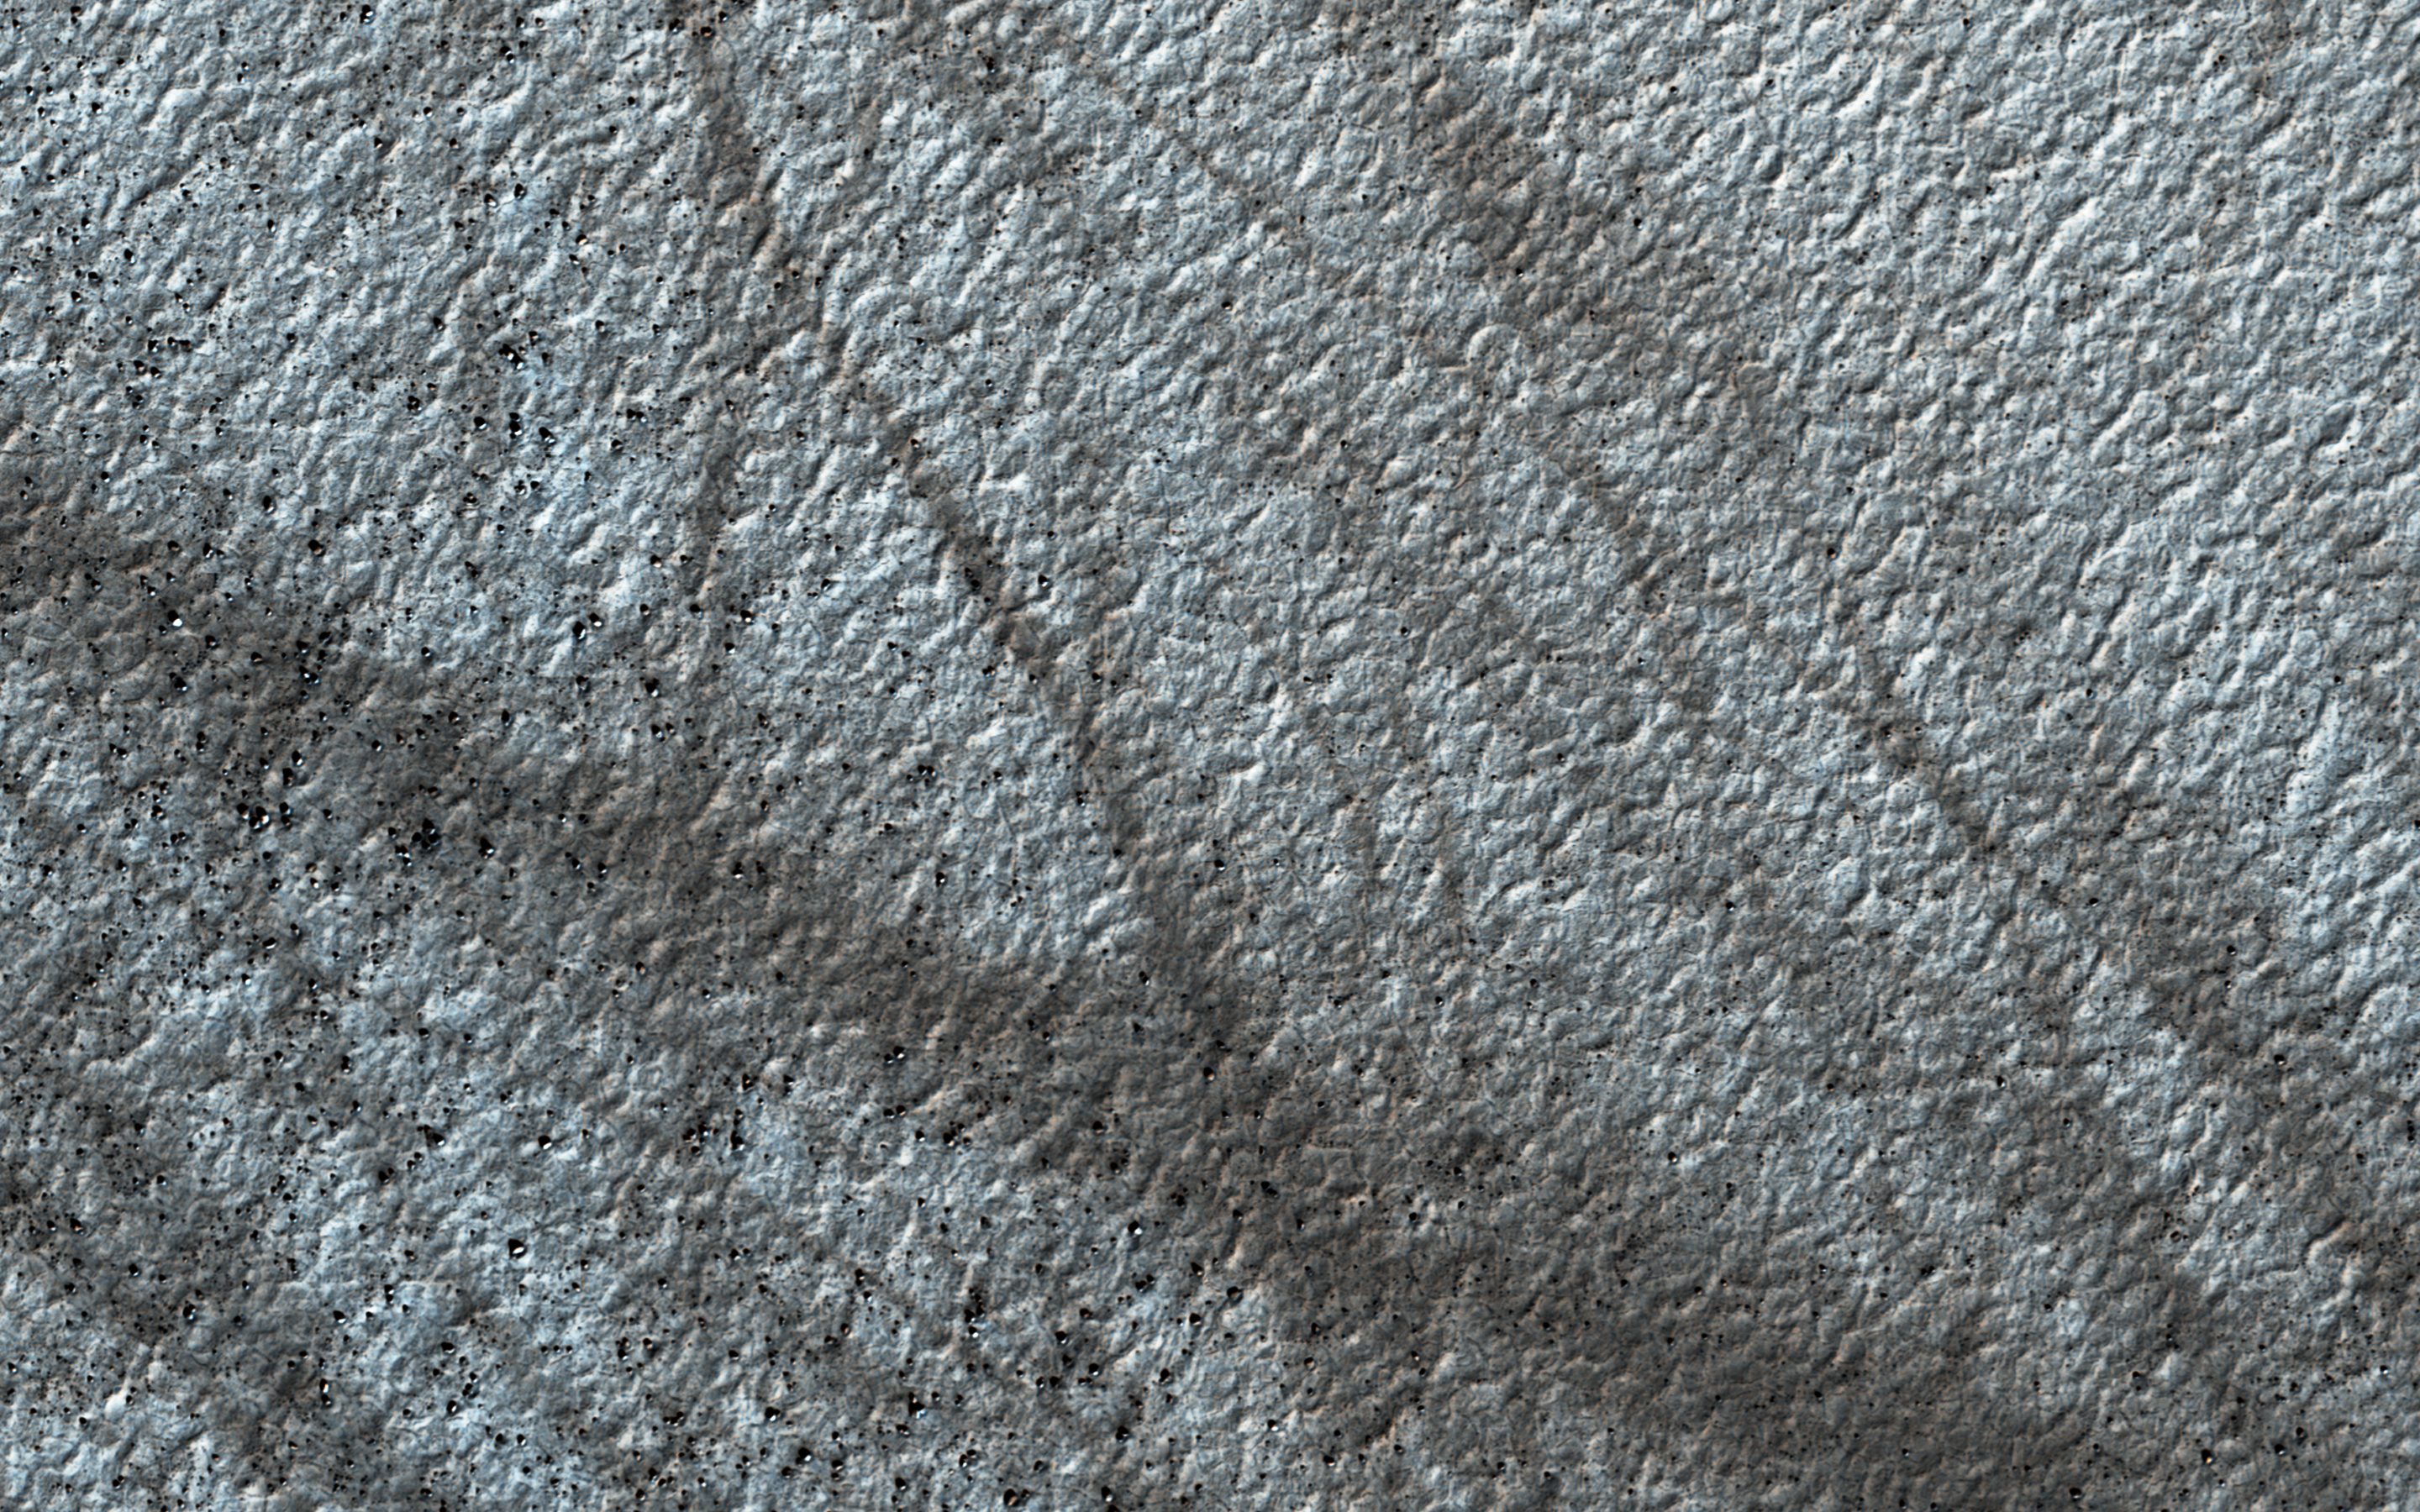

Following the Tracks

Dust devils on Mars often create long, dark markings where they pull a thin coat of dust off the surface. This image shows a cluster of these tracks on the flat ground below the south polar layered deposits, but none on the layers themselves.

This tells us that either dust devils do not cross the layers, or they do not leave a track there. There are several possible reasons for this. For instance, the dust might be thick enough that the vortex of the dust devil doesn’t expose darker material from underneath the surface.

The map is projected here at a scale of 50 centimeters (19.7 inches) per pixel. [The original image scale is 49.9 centimeters (19.6 inches) per pixel (with 2 x 2 binning); objects on the order of 150 centimeters (59.0 inches) across are resolved.] North is up.

The University of Arizona, Tucson, operates HiRISE, which was built by Ball Aerospace & Technologies Corp., Boulder, Colorado. NASA’s Jet Propulsion Laboratory, a division of Caltech in Pasadena, California, manages the Mars Reconnaissance Orbiter Project for NASA’s Science Mission Directorate, Washington.

Credit: NASA/JPL-Caltech/University of Arizona